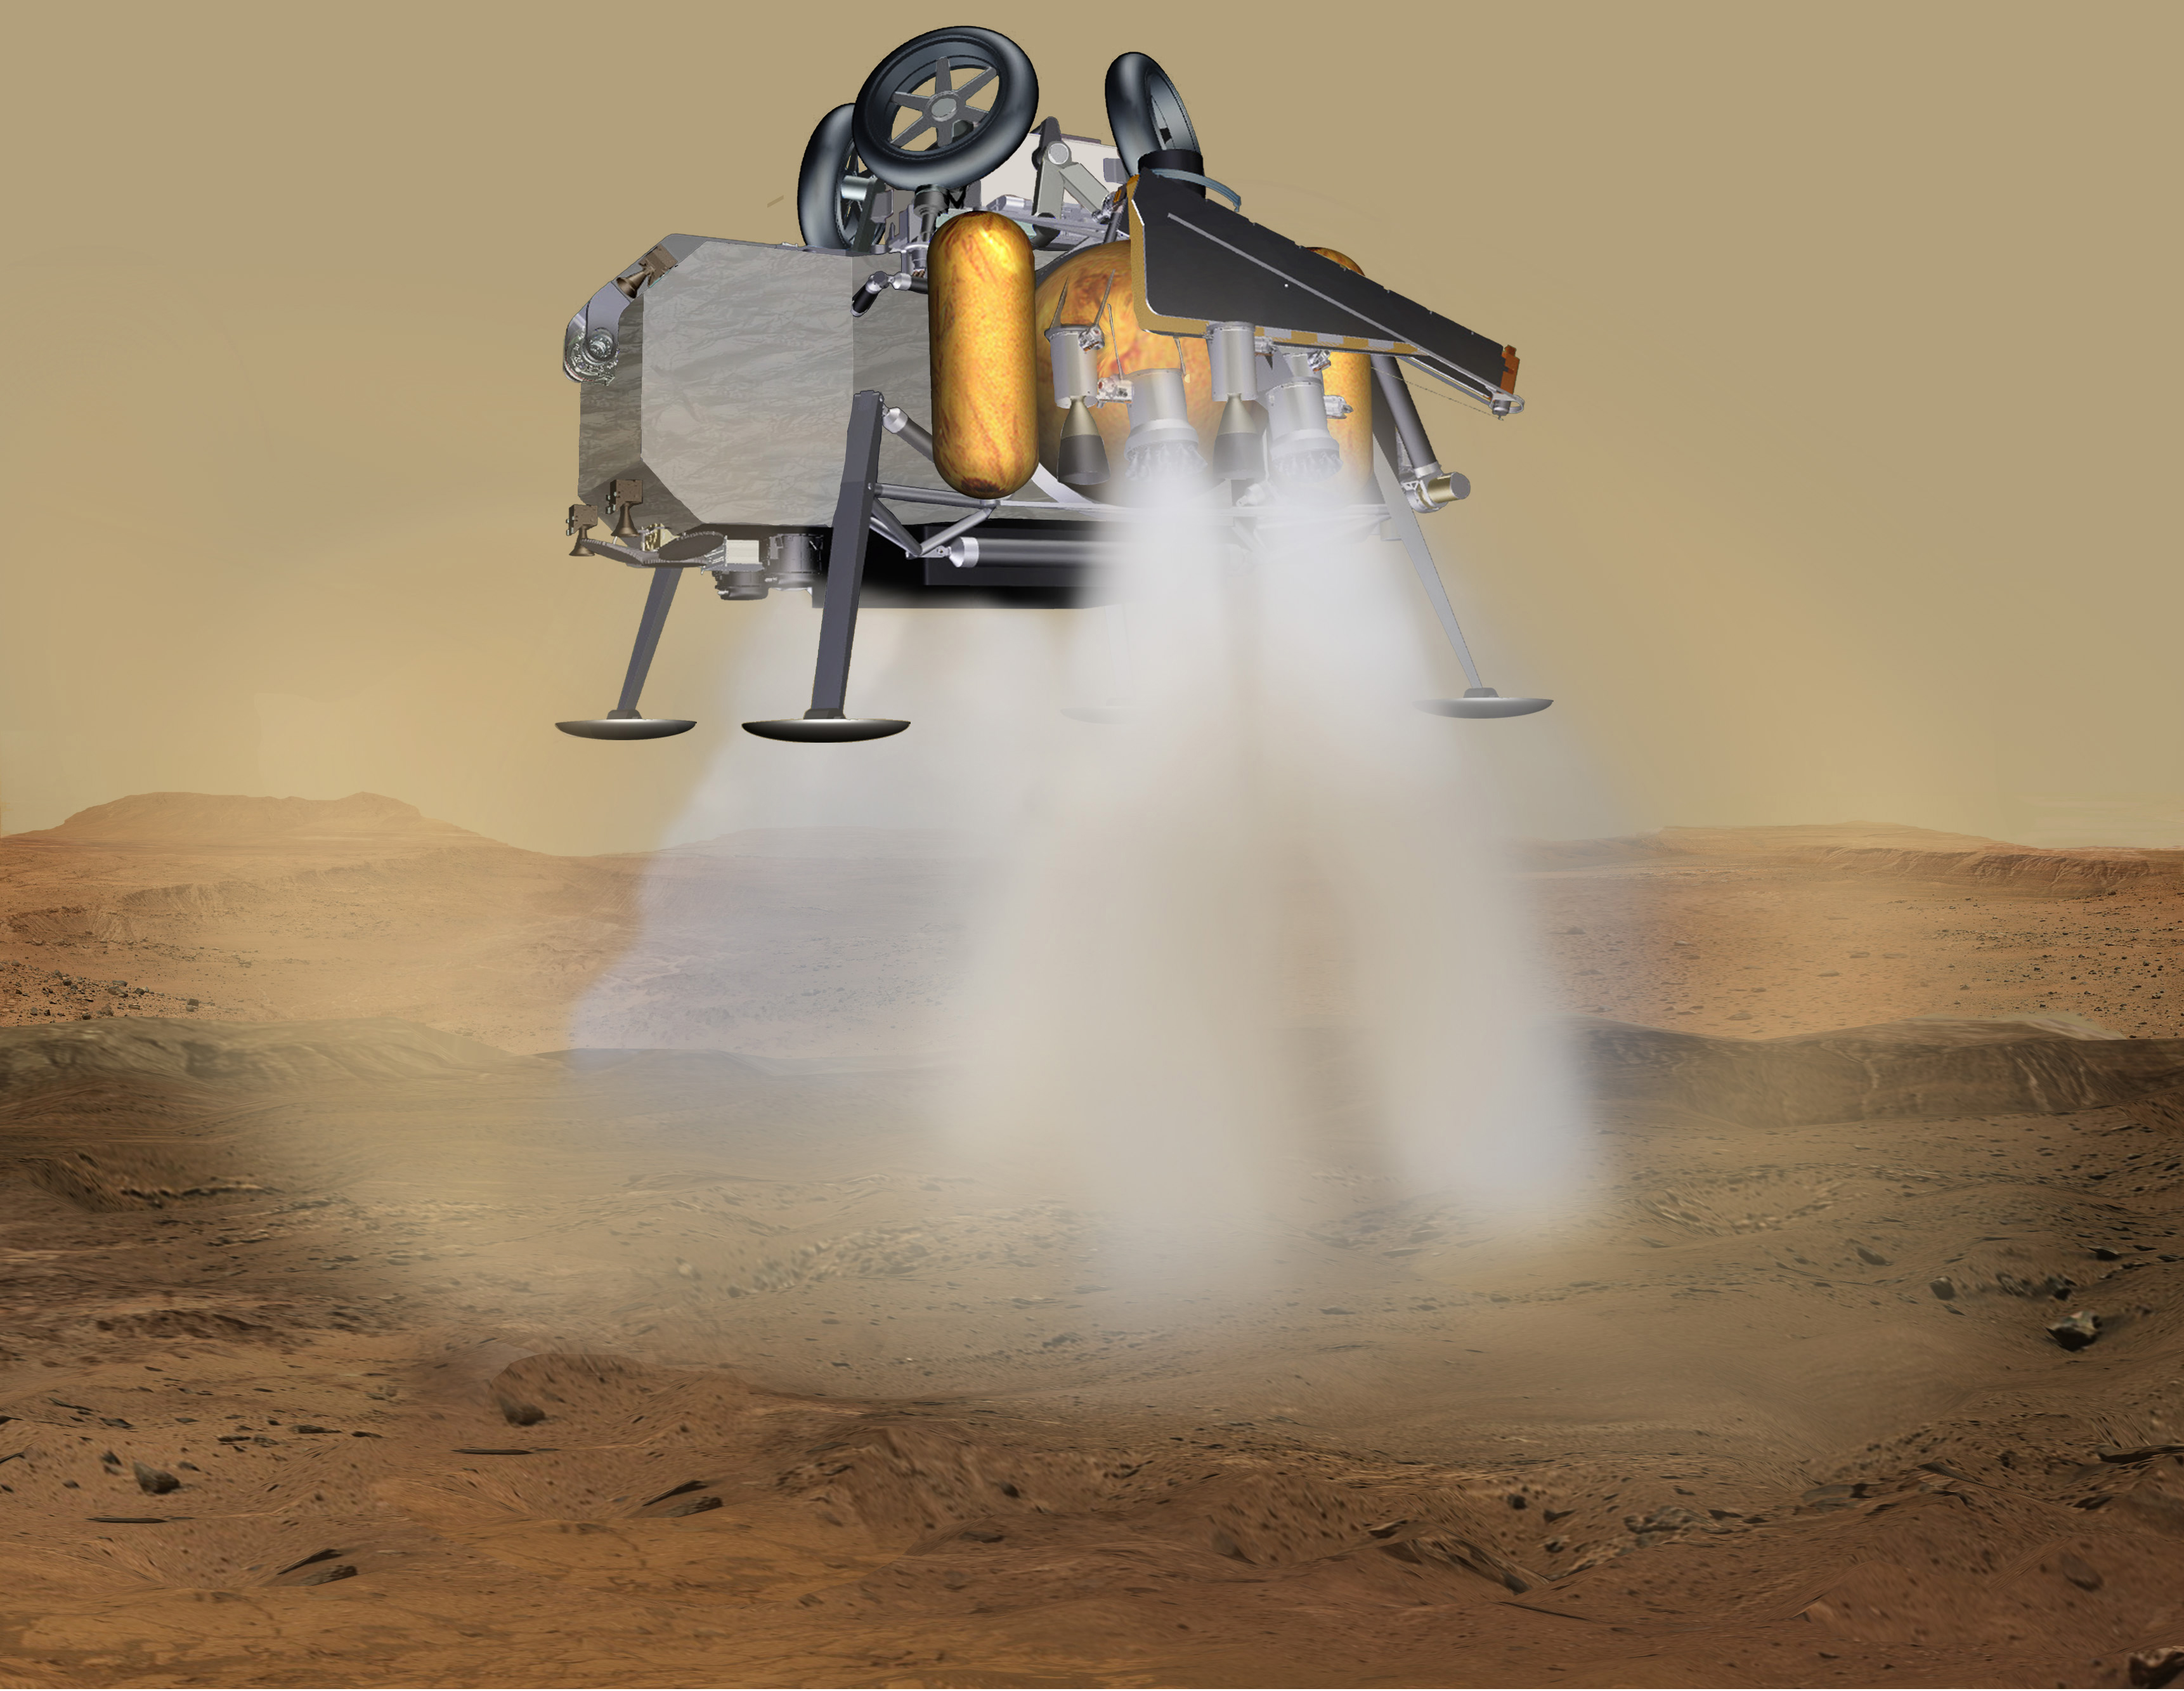

Mars Sample Return Lander Touchdown (Artist’s Concept)

In this illustration of a Mars sample return mission concept, a lander carrying a fetch rover touches down on the surface of Mars.

NASA and the European Space Agency (ESA) are solidifying concepts for a Mars sample return mission after NASA’s Mars 2020 rover collects rock and soil samples, storing them in sealed tubes on the planet’s surface for future return to Earth.

NASA will deliver a Mars lander in the vicinity of Jezero Crater, where Mars 2020 will have collected and cached samples. The lander will carry a NASA rocket (the Mars Ascent Vehicle), along with ESA’s Sample Fetch Rover that is roughly the size of NASA’s Opportunity Mars rover. The fetch rover will gather the cached samples and carry them back to the lander for transfer to the ascent vehicle; additional samples could also be delivered directly by Mars 2020. The ascent vehicle will then launch a special container holding the samples into Mars orbit.

ESA will put a spacecraft in orbit around Mars before the ascent vehicle launches. This spacecraft will rendezvous with and capture the orbiting samples before returning them to Earth. NASA will provide the payload module for the orbiter.

Credit: NASA/JPL-Caltech